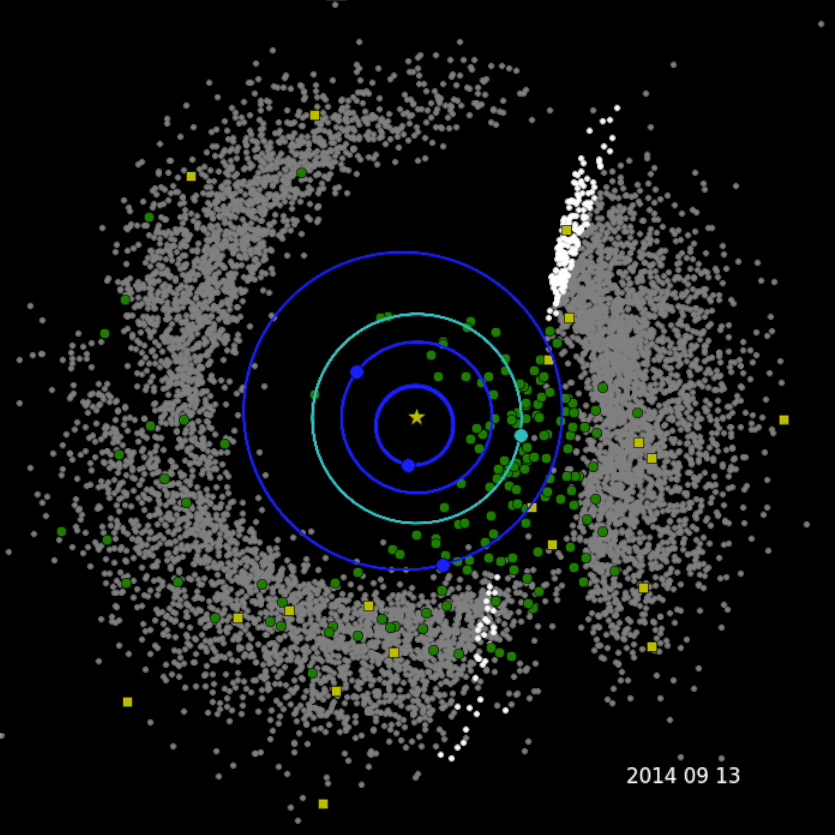

Three Years of NEOWISE Data

This movie shows the progression of NASA’s Near-Earth Object Wide-field Survey Explorer (NEOWISE) investigation for the mission’s first three years following its restart in December 2013. Green circles represent near-Earth objects (asteroids and comets that come within 1.3 astronomical units of the sun; one astronomical unit is Earth’s distance from the sun). Yellow squares represent comets. Gray dots represent all other asteroids, which are mostly in the main asteroid belt between Mars and Jupiter. The orbits of Mercury, Venus, Earth and Mars are shown.

The spacecraft has characterized a total of 693 near-Earth objects since the mission was restarted in December 2013. Of these, 114 are new discoveries.

JPL manages NEOWISE for NASA’s Science Mission Directorate at the agency’s headquarters in Washington. The Space Dynamics Laboratory in Logan, Utah, built the science instrument. Ball Aerospace & Technologies Corp. of Boulder, Colorado, built the spacecraft. Science operations and data processing take place at the Infrared Processing and Analysis Center at the California Institute of Technology in Pasadena. Caltech manages JPL for NASA.

Credit: NASA/JPL-Caltech/PSI